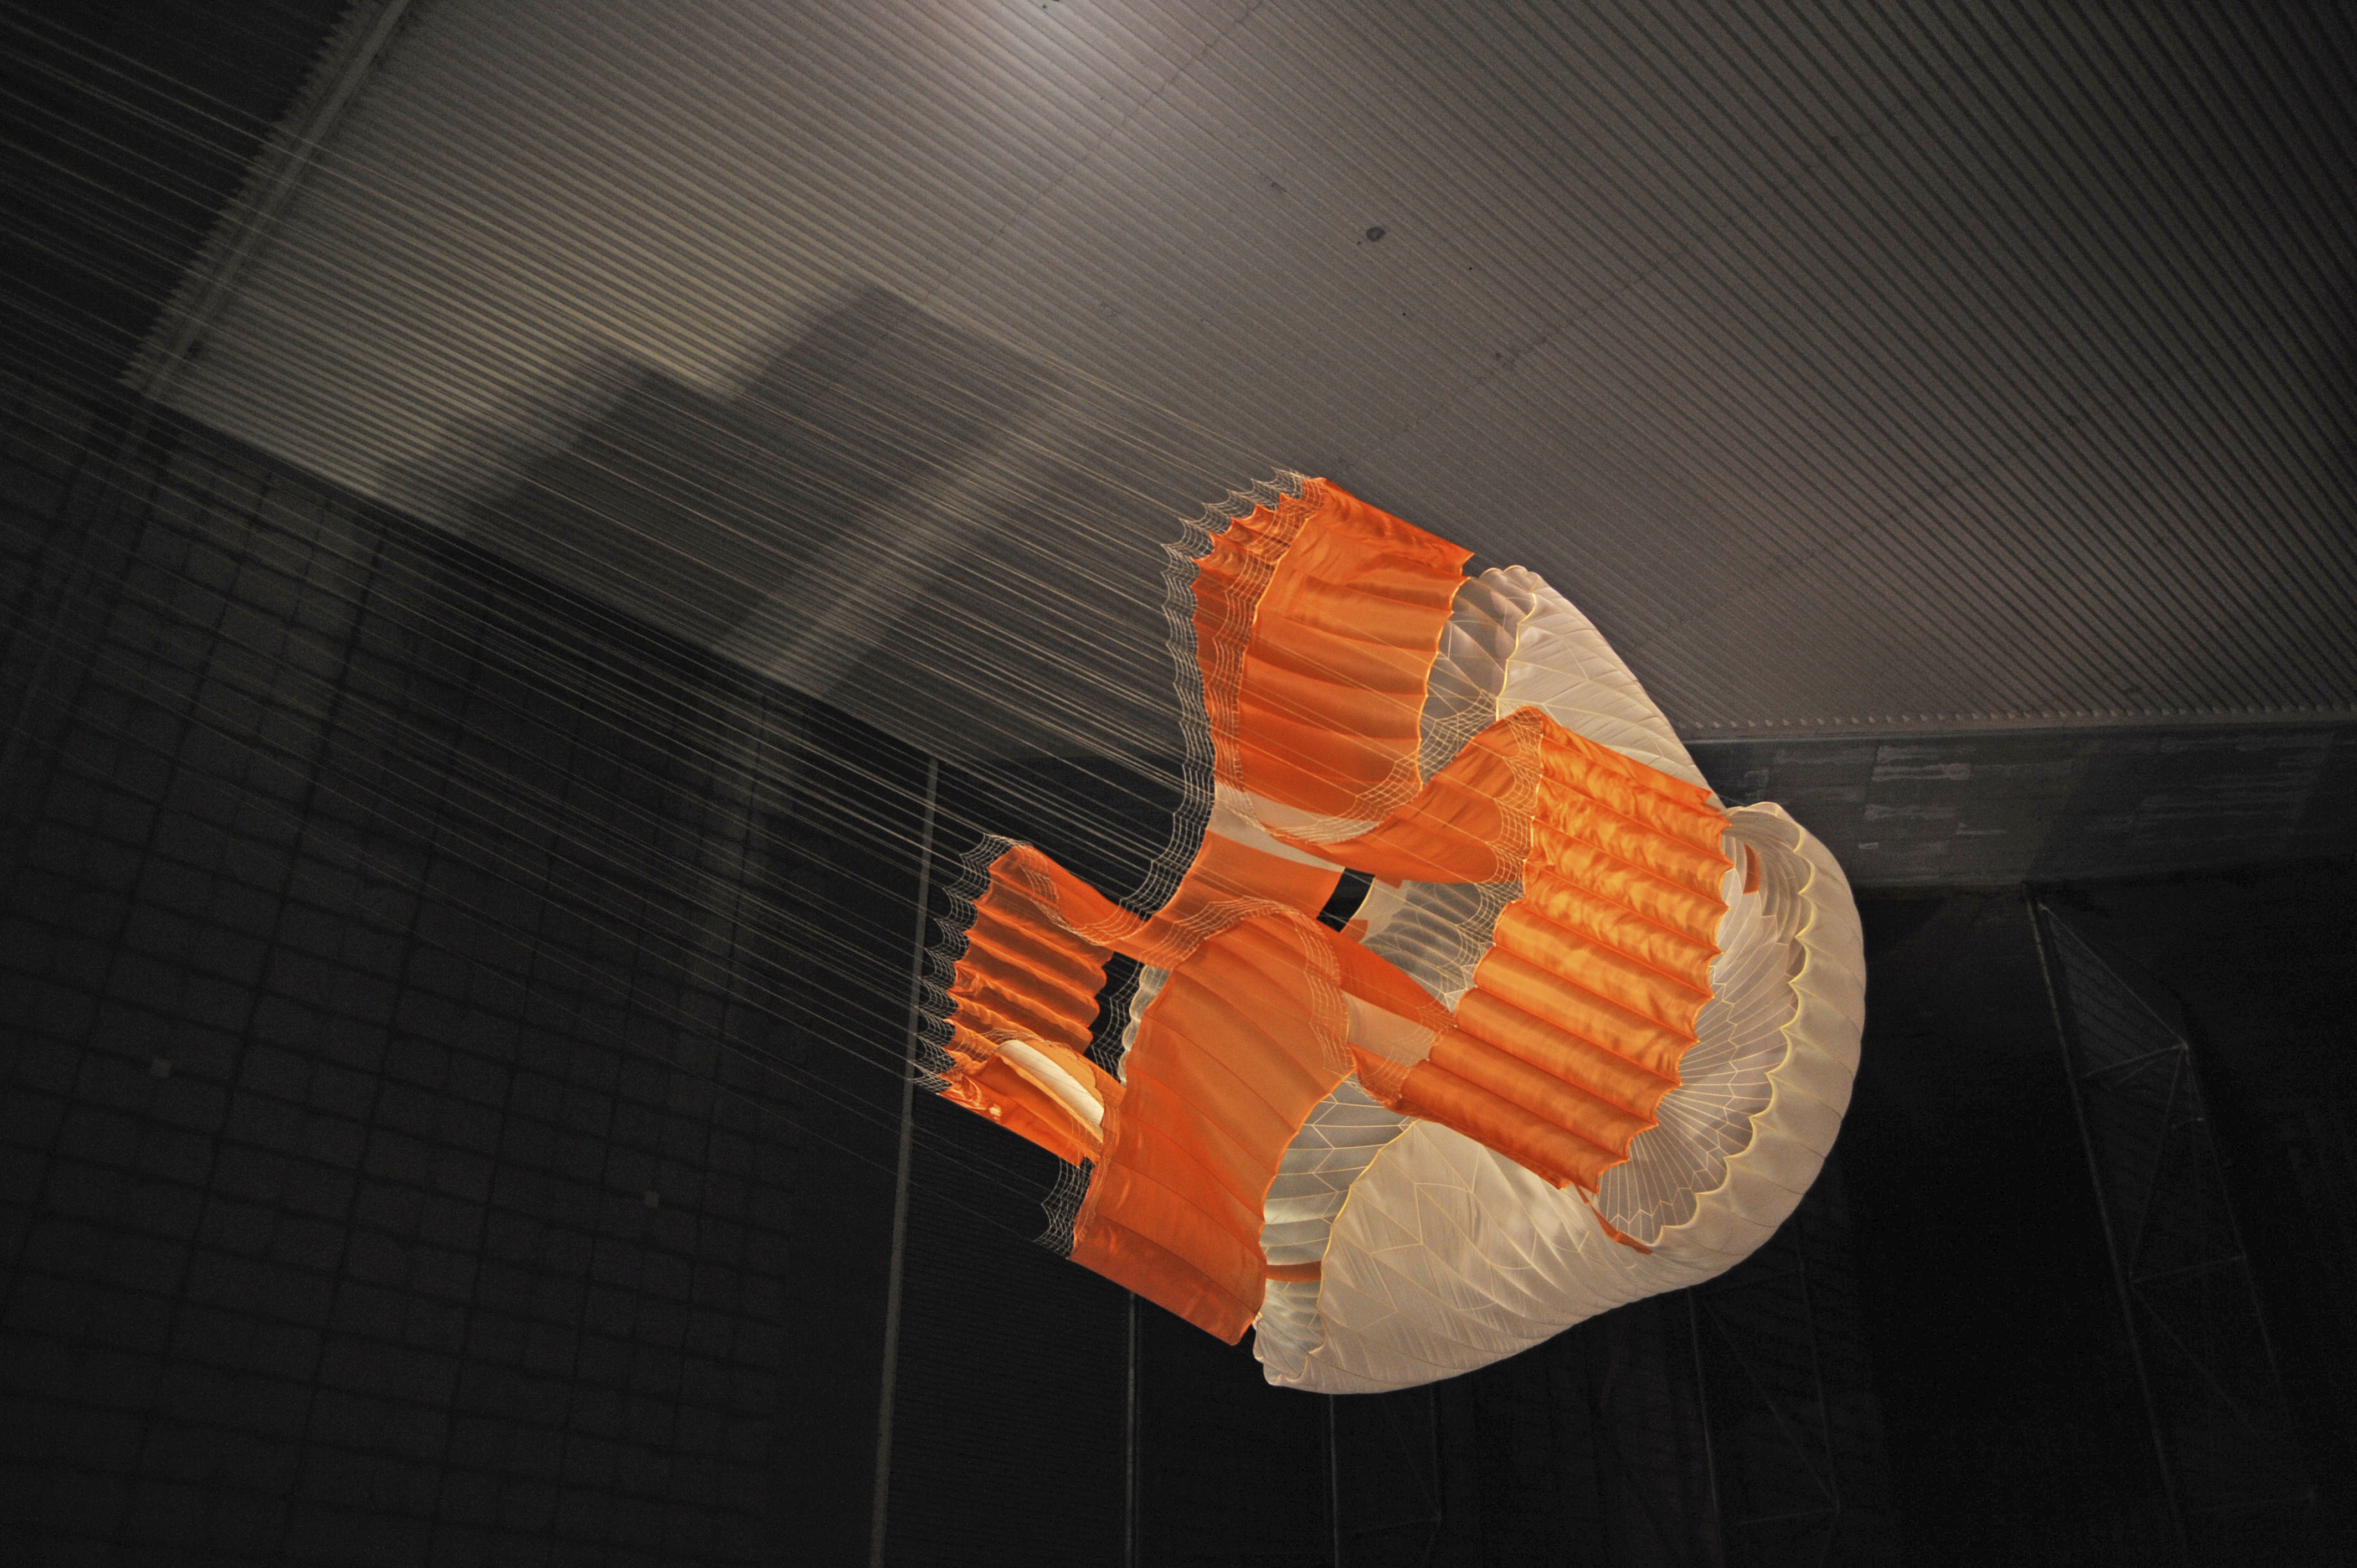

Parachute Opening During Tests for Mars Science Laboratory

Testing during March and April 2009 inside the world’s largest wind tunnel, at NASA Ames Research Center, Moffett Field, Calif., qualified the parachute for NASA’s next Mars rover.

The parachute for NASA’s Mars Science Laboratory mission, to be launched in 2011 and land on Mars in 2012, is the largest ever built to fly on an extraterrestrial mission.

This image shows the qualification-test parachute beginning to open a few seconds after it was launched from a mortar into an 80-mile-per-hour (36-meter-per-second) wind.

The parachute uses a configuration called disk-gap-band. It has 80 suspension lines, measures more than 50 meters (165 feet) in length, and opens to a diameter of nearly 16 meters (51 feet). Most of the orange and white fabric is nylon, though a small disk of heavier polyester is used near the vent in the apex of the canopy due to higher stresses there.

Pioneer Aerospace, South Windsor, Conn., built the parachutes for testing and for flying on the Mars Science Laboratory. The wind tunnel used for the testing is part of the National Full-Scale Aerodynamics Complex, operated by the Arnold Engineering Development Center of the U.S. Air Force. NASA’s Jet Propulsion Laboratory, Pasadena, Calif., is building and testing the Mars Science Laboratory spacecraft for the NASA Science Mission Directorate, Washington. JPL is a division of the California Institute of Technology.

Credit: NASA/JPL-Caltech